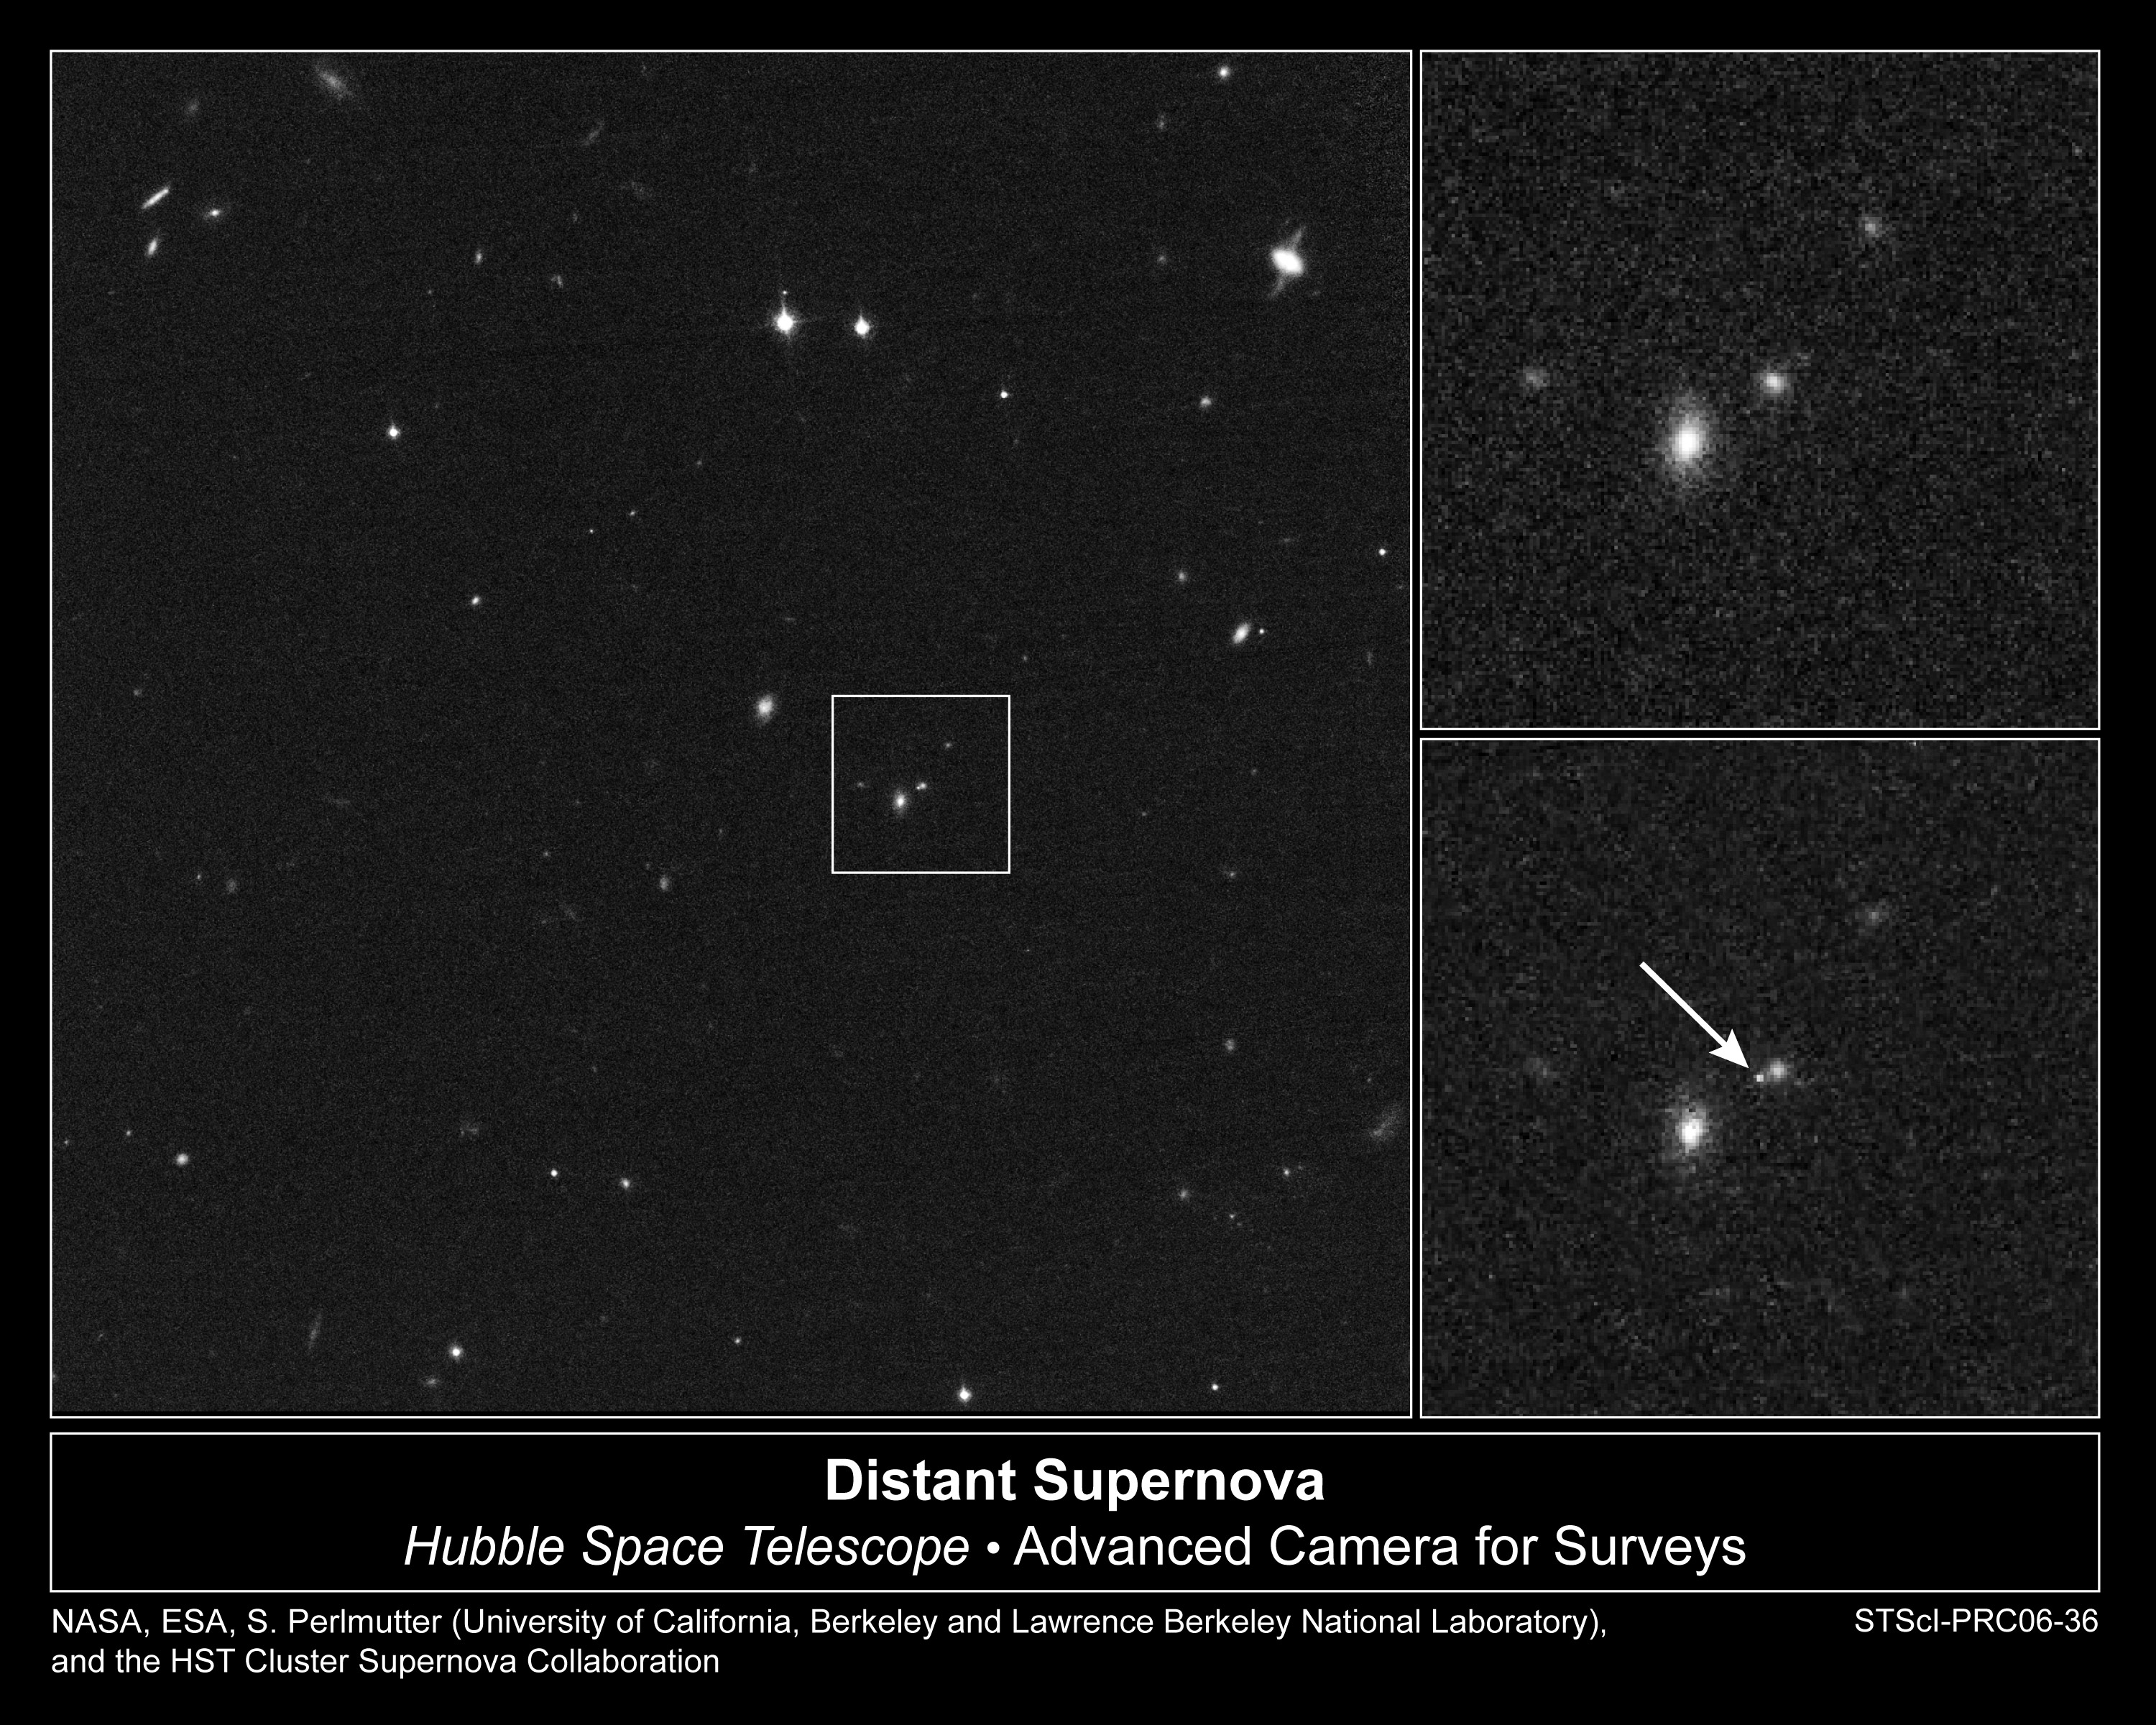

Cluster of Galaxies with Recent Supernova

Object Description: Cluster of Galaxies with Recent Supernova
Instrument: HST/ACS
Filters: F775W (i)

Credit: NASA, ESA, S. Perlmutter (University of California, Berkeley and Lawrence Berkeley National Laboratory), and the HST Cluster Supernova Collaboration